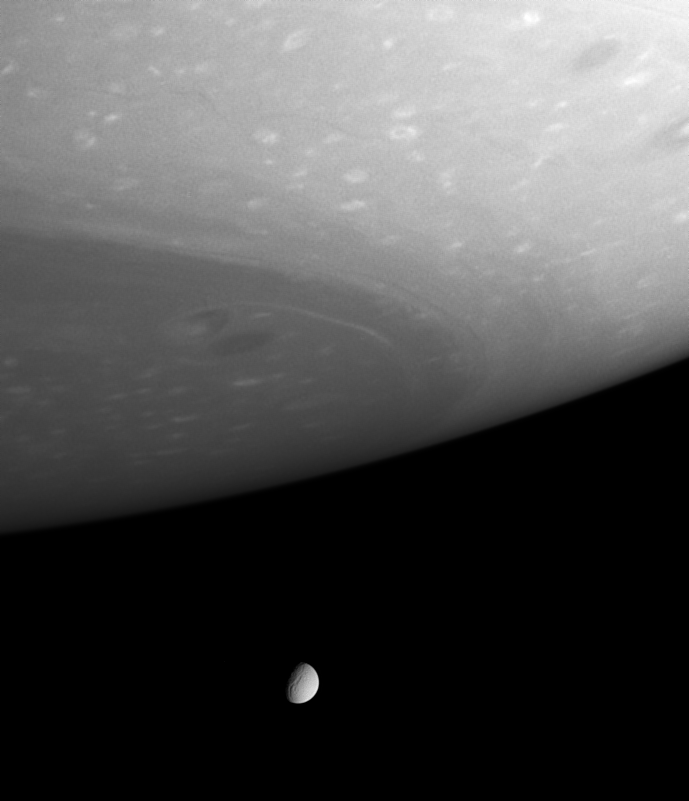

Breathtaking Vista

This dazzling view looks beyond gigantic storms near Saturn’s south pole to the small but clear disc of Tethys (1,060 kilometers, or 659 miles, across). Clouds and ribbons of gas swirl about in the planet’s atmosphere in the foreground, while a tremendous chasm is visible on the icy moon.

The image was taken with the Cassini spacecraft narrow angle camera on Oct. 18, 2004, at a distance of 3.9 million kilometers (2.4 million miles) from Saturn and at a Sun-Saturn-spacecraft, or phase, angle of 61 degrees. The view is in wavelengths of visible red light centered at 619 nanometers. The image scale is 23 kilometers (14 miles) per pixel.

The Cassini-Huygens mission is a cooperative project of NASA, the European Space Agency and the Italian Space Agency. The Jet Propulsion Laboratory, a division of the California Institute of Technology in Pasadena, manages the Cassini-Huygens mission for NASA’s Office of Space Science, Washington, D.C. The Cassini orbiter and its two onboard cameras, were designed, developed and assembled at JPL. The imaging team is based at the Space Science Institute, Boulder, Colo.

Credit: NASA/JPL/Space Science Institute